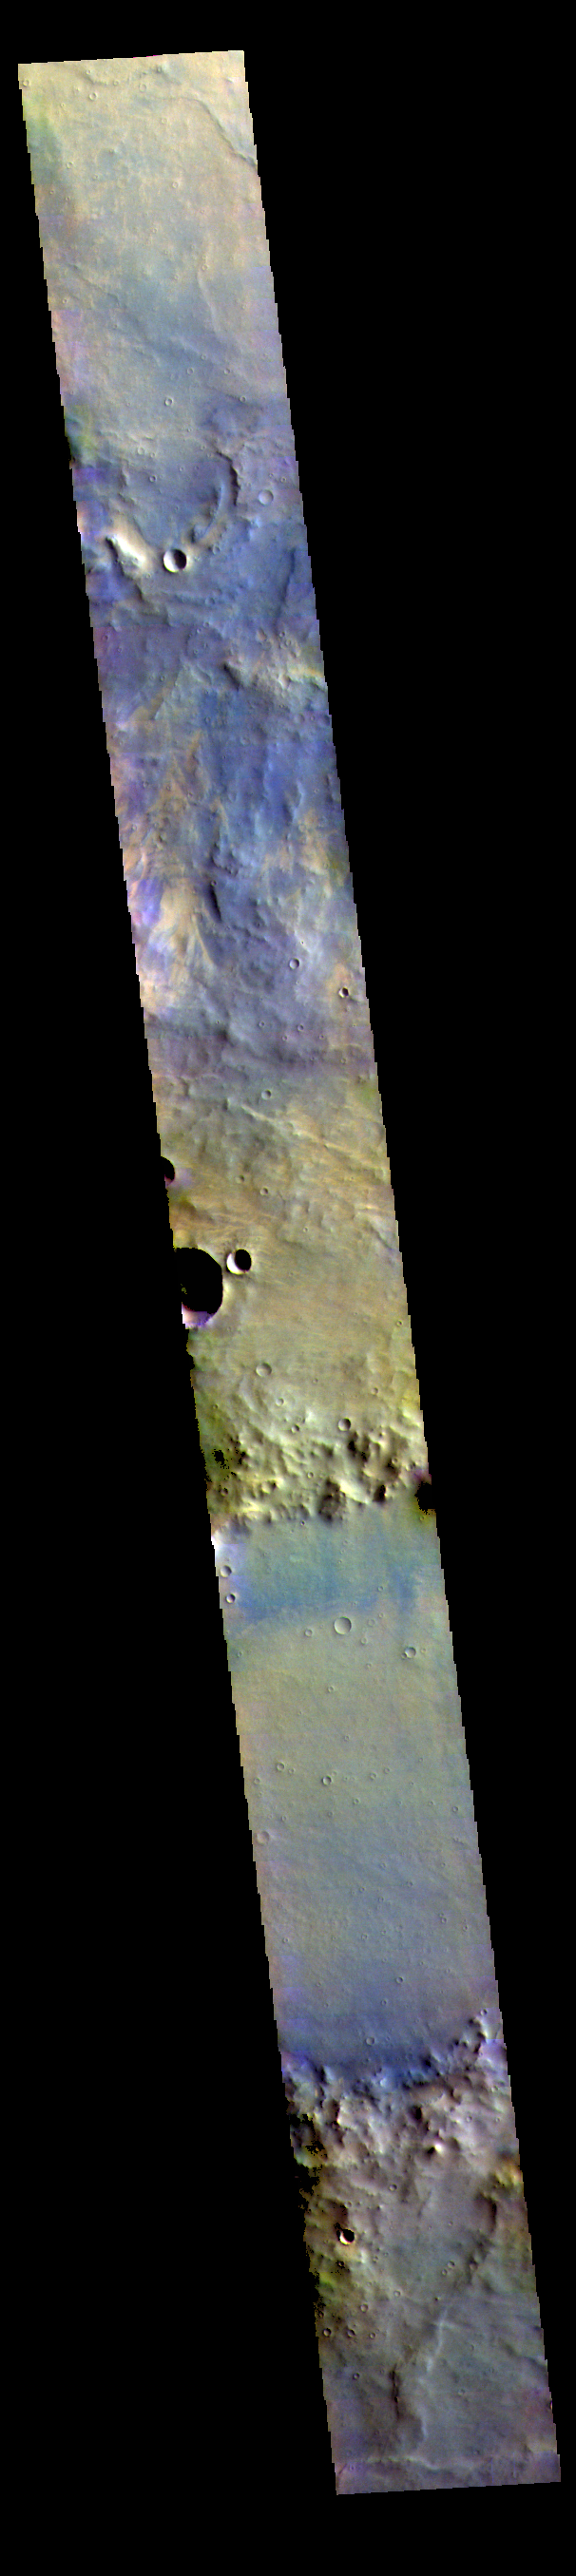

Noachis Terra – False Color

The THEMIS VIS camera contains 5 filters. The data from different filters can be combined in multiple ways to create a false color image. These false color images may reveal subtle variations of the surface not easily identified in a single band image. Today’s false color image shows part of Noachis Terra.

Credit: NASA/JPL-Caltech/ASU